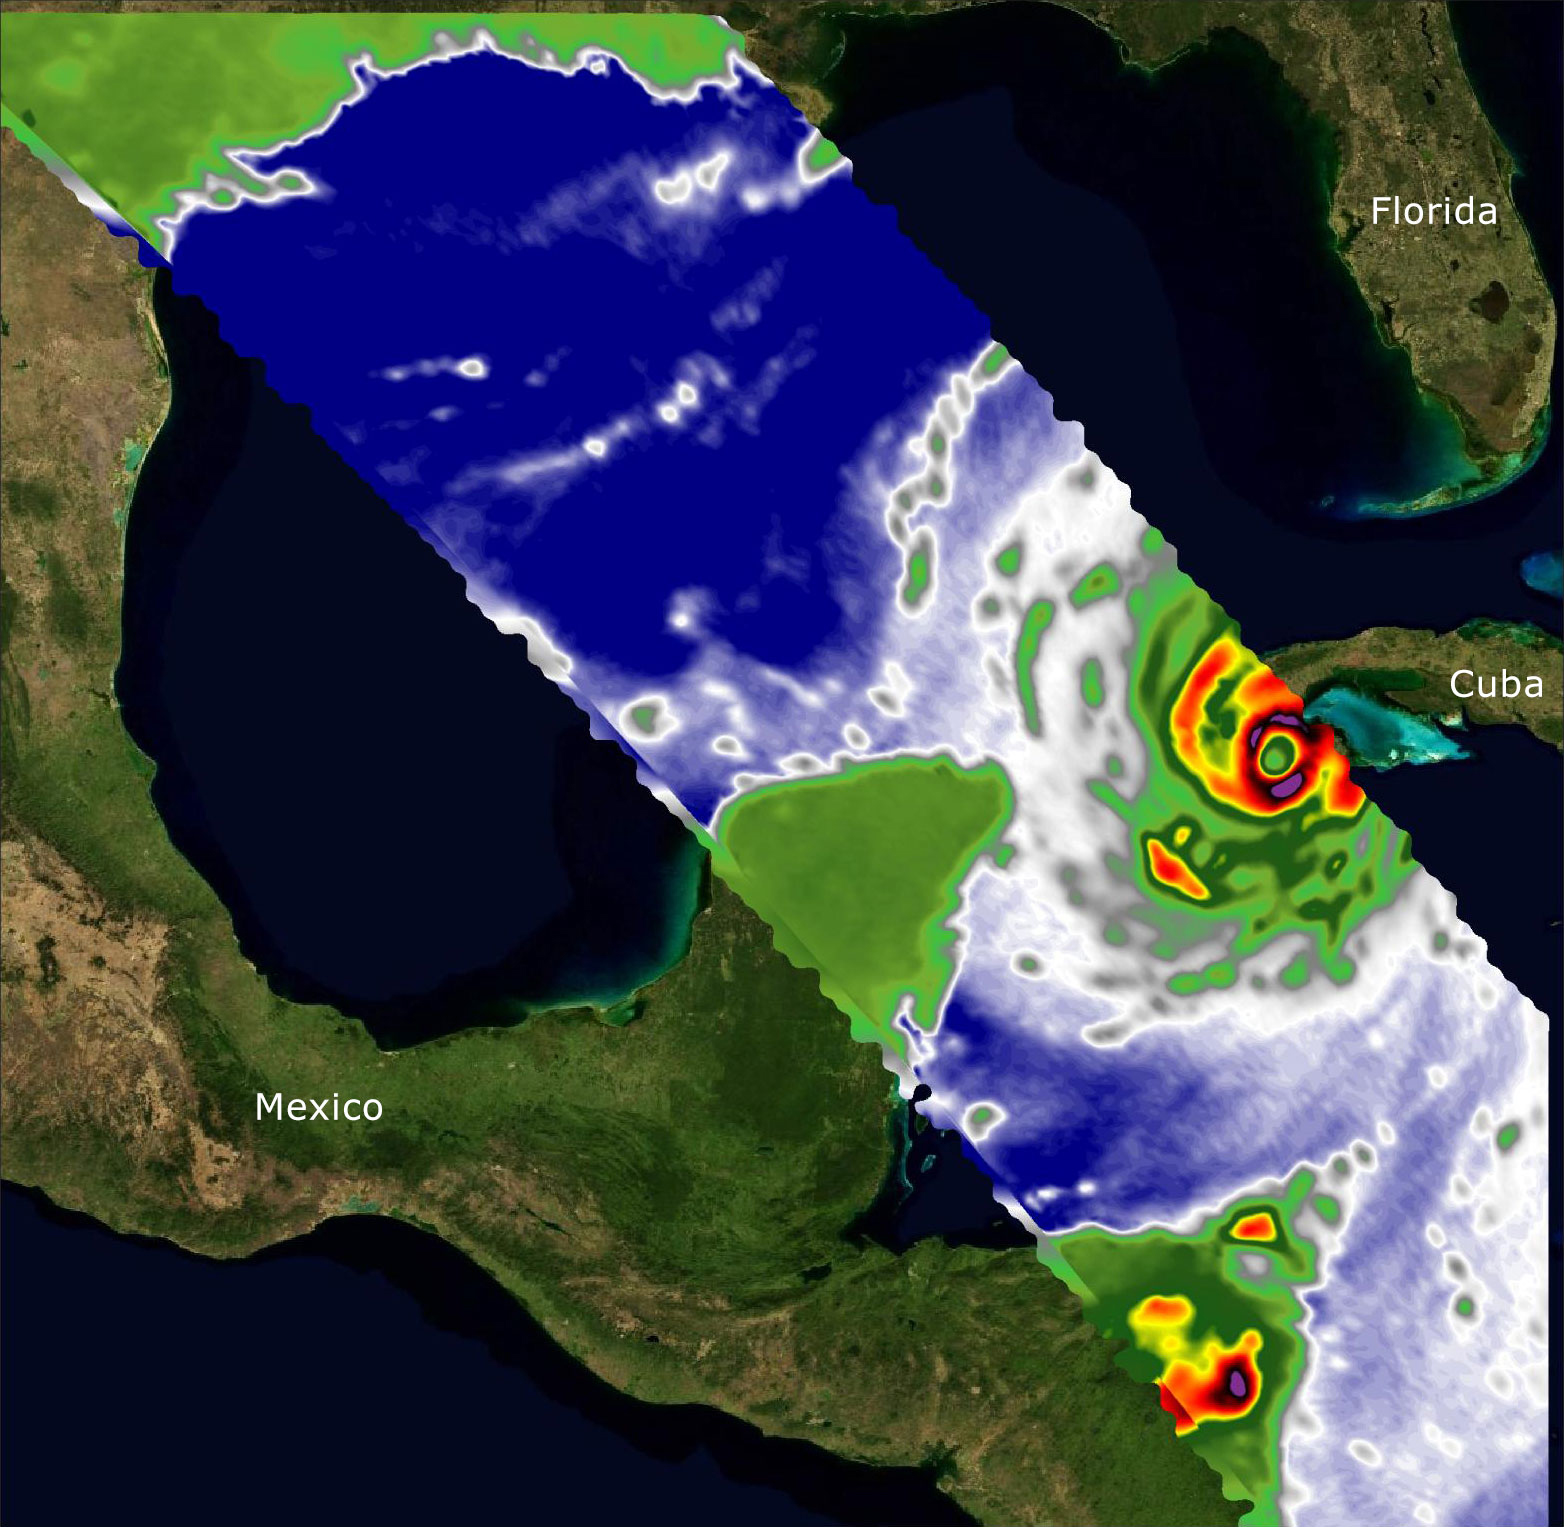

COWVR and TEMPEST Image Hurricane Ian

Two recently launched instruments that were designed and built at NASA’s Jet Propulsion Laboratory in Southern California to provide forecasters data on weather over the open ocean captured images of Hurricane Ian on Sept. 27, 2022, as the storm approached Cuba on its way north toward the U.S. mainland.

The instruments, Compact Ocean Wind Vector Radiometer (COWVR) and Temporal Experiment for Storms and Tropical Systems (TEMPEST), observe the planet’s atmosphere and surface from aboard the International Space Station, which passed in low-Earth orbit over the Caribbean Sea at about 12:30 a.m. EDT.

Ian made landfall in Cuba’s Pinar del Rio province at 4:30 a.m. EDT, according to the National Hurricane Center. At that time, it was a Category 3 hurricane, with estimated wind speeds of 125 mph (205 kph).

The image above combines microwave emissions measurements from both COWVR and TEMPEST. White sections indicate the presence of clouds. Green portions indicate rain. Yellow, red, and black indicate where air and water vapor were moving most swiftly. Ian’s center is seen just off of Cuba’s southern coast, and the storm is shown covering the island with rain and wind.

COWVR and TEMPEST sent the data for this image back to Earth in a direct stream via NASA’s tracking and data relay satellite (TDRS) constellation. The data were processed at JPL and made available to forecasters less than two hours after collection.

About the size of a minifridge, COWVR measures natural microwave emissions over the ocean. The magnitude of the emissions increases with the amount of rain in the atmosphere, and the strongest rain produces the strongest microwave emissions. TEMPEST – comparable in size to a cereal box – tracks microwaves at a much shorter wavelength, allowing it to see ice particles within the hurricane’s cloudy regions that are thrust into the upper atmosphere by the storm.

Both microwave radiometers were conceived to demonstrate that smaller, more energy-efficient, more simply designed sensors can perform most of the same measurements as current space-based weather instruments that are heavier, consume more power, and cost much more to construct.

COWVR’s development was funded by the U.S. Space Force, and TEMPEST was developed with NASA funding. The U.S. Space Test Program-Houston 8 (STP-H8) is responsible for hosting the instruments on the space station under Space Force funding in partnership with NASA. Data from the instruments are being used by government and university weather forecasters and scientists. The mission will inform development of future space-based weather sensors, and scientists are working on mission concepts that would take advantage of the low-cost microwave sensor technologies to study long-standing questions, such as how heat from the ocean fuels global weather patterns.

Credit: NASA/JPL-Caltech